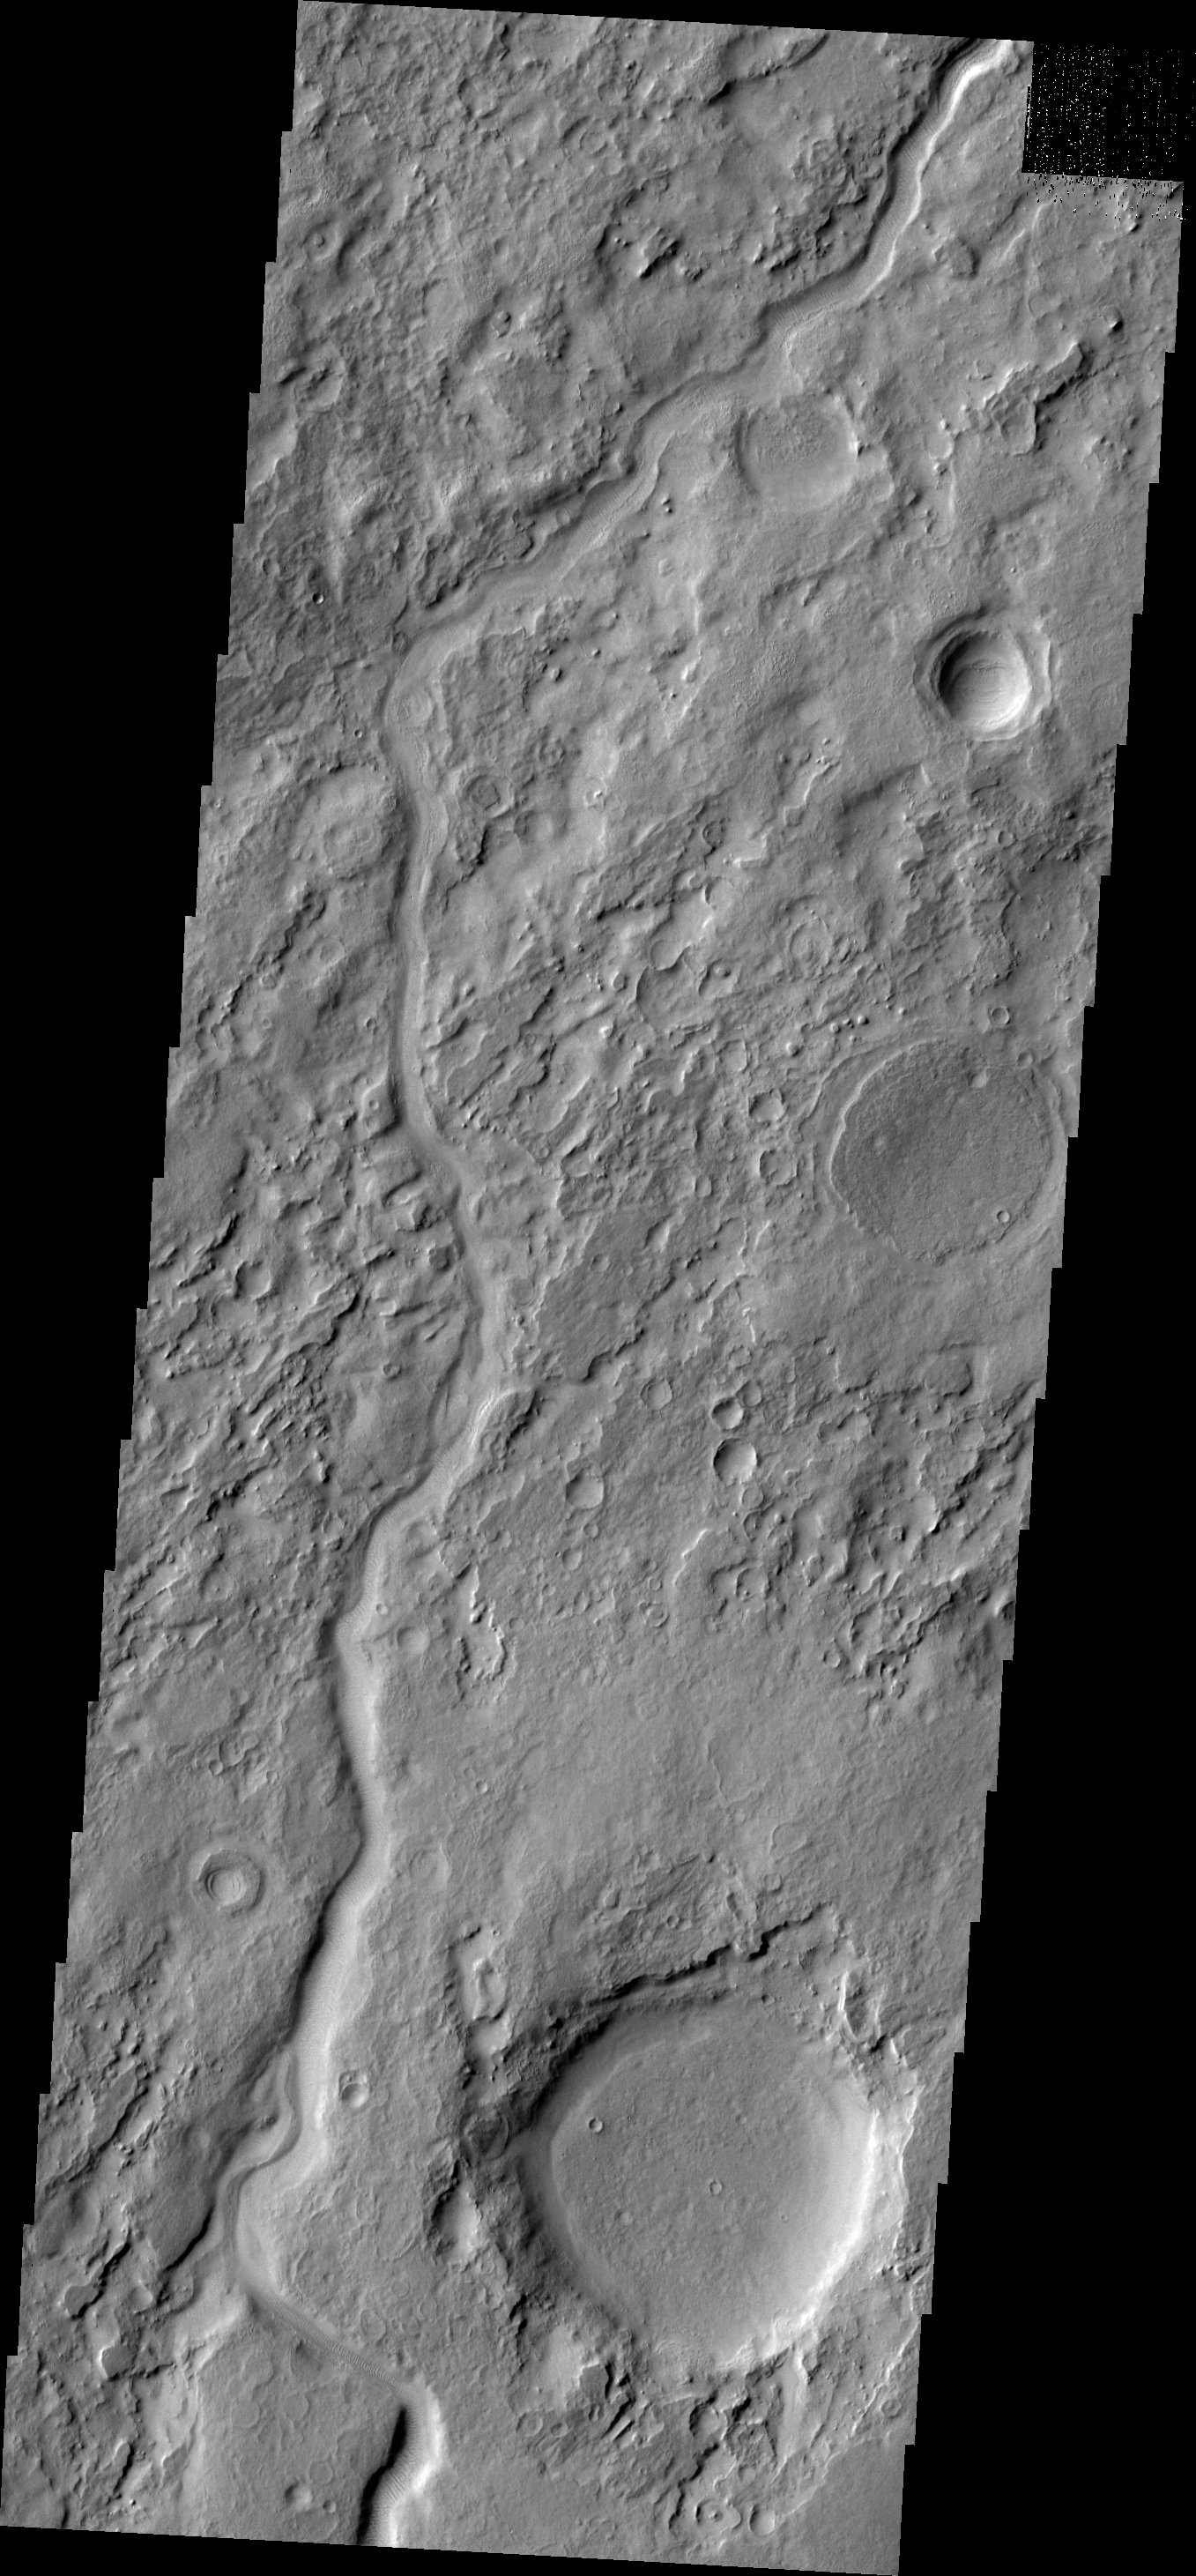

Auqakuh Vallis

This VIS image shows a portion of Auqakuh Vallis.

Image information: VIS instrument. Latitude 29.9N, Longitude 58.9E. 19 meter/pixel resolution.

Please see the THEMIS Data Citation Note for details on crediting THEMIS images.

Note: this THEMIS visual image has not been radiometrically nor geometrically calibrated for this preliminary release. An empirical correction has been performed to remove instrumental effects. A linear shift has been applied in the cross-track and down-track direction to approximate spacecraft and planetary motion. Fully calibrated and geometrically projected images will be released through the Planetary Data System in accordance with Project policies at a later time.

NASA’s Jet Propulsion Laboratory manages the 2001 Mars Odyssey mission for NASA’s Office of Space Science, Washington, D.C. The Thermal Emission Imaging System (THEMIS) was developed by Arizona State University, Tempe, in collaboration with Raytheon Santa Barbara Remote Sensing. The THEMIS investigation is led by Dr. Philip Christensen at Arizona State University. Lockheed Martin Astronautics, Denver, is the prime contractor for the Odyssey project, and developed and built the orbiter. Mission operations are conducted jointly from Lockheed Martin and from JPL, a division of the California Institute of Technology in Pasadena.

Credit: NASA/JPL/ASU